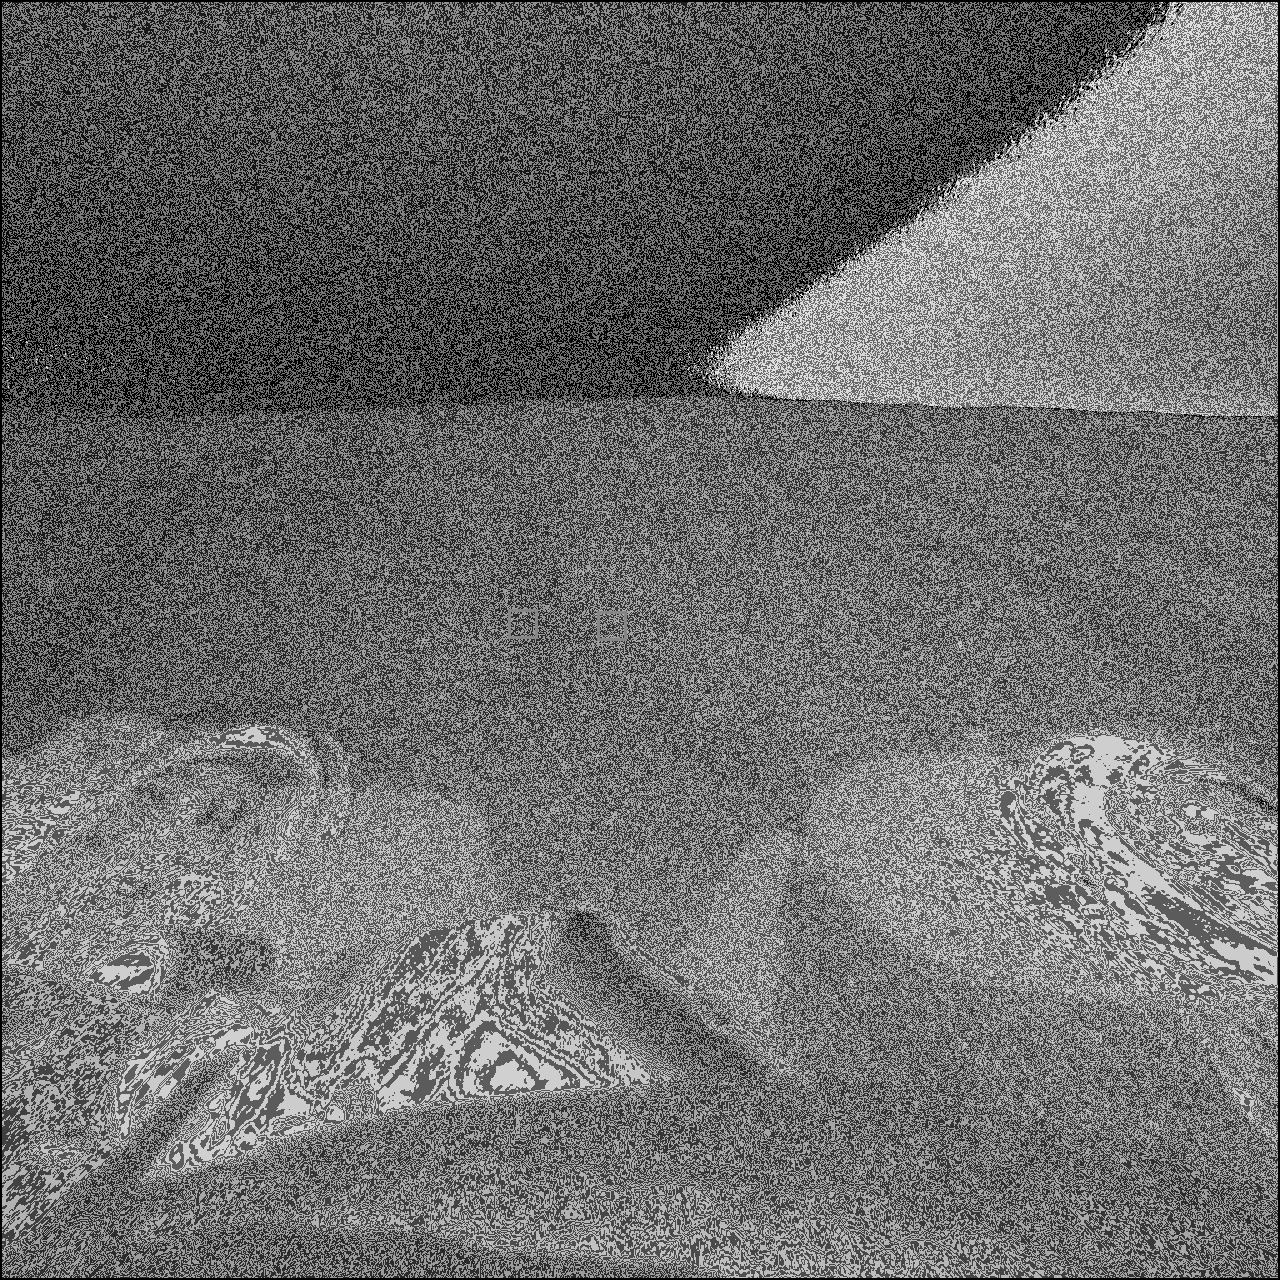

Ebony and Ivory

This image from the Mars Exploration Rover Opportunity’s front hazard-avoidance camera focuses on a target called “Goal 5.” Goal 5, examined during the “Eagle Crater” soil survey, is a wind-rippled spot on the upper part of the crater, which the miniature thermal emission spectrometer shows is higher in hematite content compared to other soils within the crater. The light soil in the center of the image is referred to as “Lanikai” — an inspiration from the white sand beaches of Hawaii. The dark soil is referred to as “Punaluu” after the black sand Hawaiian beaches.

Credit: NASA/JPL